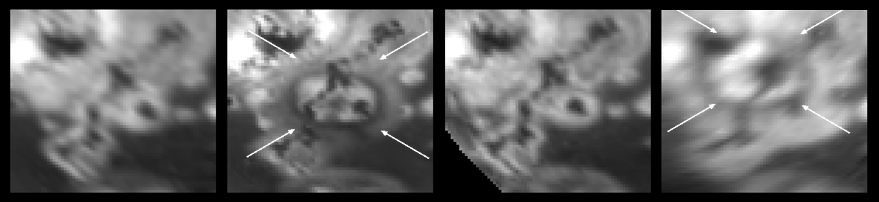

Migrating Volcanic Plumes on Io

This set of four images, taken by NASA’s Galileo spacecraft, shows a sequence of volcanic activity on Jupiter’s moon Io over the last two years. As seen from left to right, the feature called Masubi was observed during Galileo¹s 9th, 10th, 15th, and 22nd orbits of Jupiter. These images show that a plume deposit from Masubi appears in September 1997 and has disappeared eight months later, only to reappear in a different place little more than a year later. The deposit, which originated from a volcanic vent, contains snow rich in sulfur dioxide.

Plume deposits are formed when material is blown out of a vent in a continuous, geyser-like, high-velocity eruption, with the material then falling back to Io’s surface under the influence of gravity. When it hits the surface, it forms a symmetric ring surrounding the plume vent. The plume deposits are transient features, present only while the associated plume is active and for a brief time afterwards. This sequence of images suggests that the plume deposit visible during Galileo¹s 10th orbit was almost completely gone by the time of its 15th orbit, eight months later. This illustrates how ephemeral the deposits are.

Scientists are intrigued by the speed at which the active plume location seems to have migrated. The distance between the centers of the deposits visible in the images from the 10th orbit, second from left, and 22nd orbit, the image on the right, (occurring over a period of less than two years), is about 125 kilometers (78 miles). The plume deposit has changed in size as well as location. The four arrows are the same size and orientation in the images from the 10th and 22nd orbit, showing that the dark ring of material is larger during the 22nd orbit than it was in the 10th orbit.

These images were taken through the violet filter of Galileo¹s camera. North is to the top and the Sun illuminates the surface from the left in the images from June 1997 and August 1999, and from the right in the images from September 1997 and May 1998. The images are centered at 50 degrees south latitude and 54 degrees west longitude and cover an area approximately 750 kilometers (470 miles) wide and 1,050 kilometers (660 miles) high. From left to right, the image resolutions are: 16 kilometers (10 miles), 10 kilometers (6.2 miles), 14 kilometers (8 miles), and, 16 kilometers (10 miles) per picture element.

From left to right, the images were taken by Galileo¹s camera on the following dates from the following distances from Io: June 17, 1997, at 816,500 kilometers (507,300 miles); September 18, 1997, at 1,046,500 kilometers (650,300 miles); May 30, 1998, at 1,398,500 kilometers (869,000 miles); and August 13, 1999, at 1,565,000 kilometers (972,400).

Galileo’s flight plan for I24 & I25.
(MRPS95336)
The Jet Propulsion Laboratory, Pasadena, CA manages the Galileo mission for NASA’s Office of Space Science, Washington, DC. JPL is a division of the California Institute of Technology, Pasadena, CA.

Credit: NASA/JPL/University of Arizona